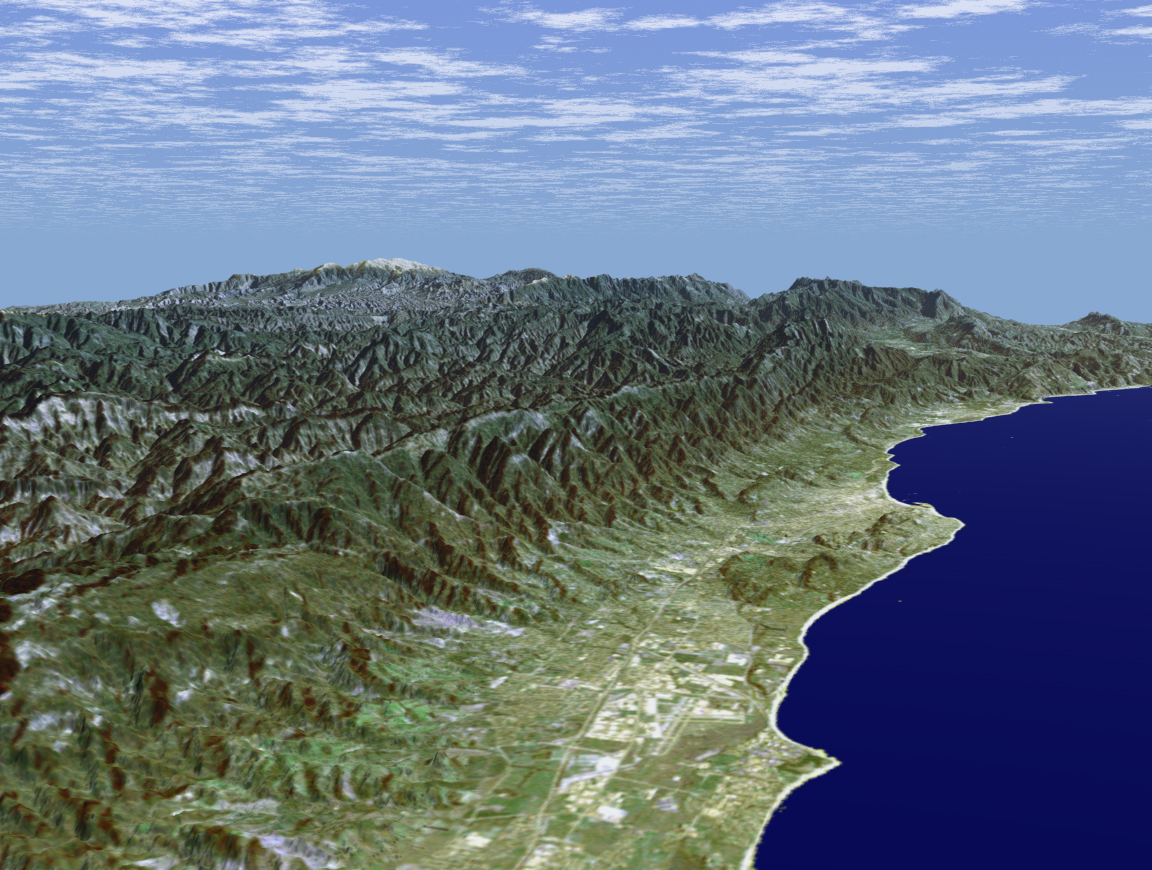

SRTM Perspective View with Landsat Overlay: Santa Barbara, California

Santa Barbara, California, is often called “America’s Riviera.” It enjoys a Mediterranean climate, a mountain backdrop, and a long and varied coastline. This perspective view of the Santa Barbara region was generated using data from the Shuttle Radar Topography Mission (SRTM) and an enhanced Landsat satellite image. The view is toward the northeast, from the Goleta Valley in the foreground to a snow-capped Mount Abel (elevation 2526 m or 8286 feet) along the skyline. The coast here generally faces south. Consequently, Fall and Winter sunrises occur over the ocean, which is unusual for the U.S. west coast. The Santa Barbara “back country” is very rugged and largely remains as undeveloped wilderness and an important watershed for local communities. Landsat has been providing visible and infrared views of the Earth since 1972. SRTM elevation data match the 30-meter resolution of most Landsat images and will substantially help in analyses of the large and growing Landsat image archive. For visualization purposes, topographic heights displayed in this image are exaggerated two times. Colors approximate natural colors.

The elevation data used in this image was acquired by SRTM aboard the Space Shuttle Endeavour, launched on February 11, 2000. SRTM used the same radar instrument that comprised the Spaceborne Imaging Radar-C/X-Band Synthetic Aperture Radar (SIR-C/X-SAR) that flew twice on Endeavour in 1994. SRTM was designed to collect three-dimensional measurements of Earth’s land surface.

To collect the 3-D SRTM data, engineers added a mast 60 meters (about 200-feet) long, installed additional C-band and X-band antennas, and improved tracking and navigation devices. The mission is a cooperative project between the NASA, the National Imagery and Mapping Agency (NIMA) of the U.S. Department of Defense, and the German and Italian space agencies. It is managed by NASA’s Jet Propulsion Laboratory, Pasadena, Calif, for NASA’s Earth Science Enterprise,Washington, D.C. JPL is a division of the California Institute of Technology in Pasadena.

Location (Isla Vista): 34.41 deg. North lat., 119.85 deg. West lon.
View: East
Scale: Scale Varies in this Perspective
Date Acquired: February 16, 2000 SRTM, December 14, 1984 Landsat

Credit: NASA/JPL/NIMA/USGS